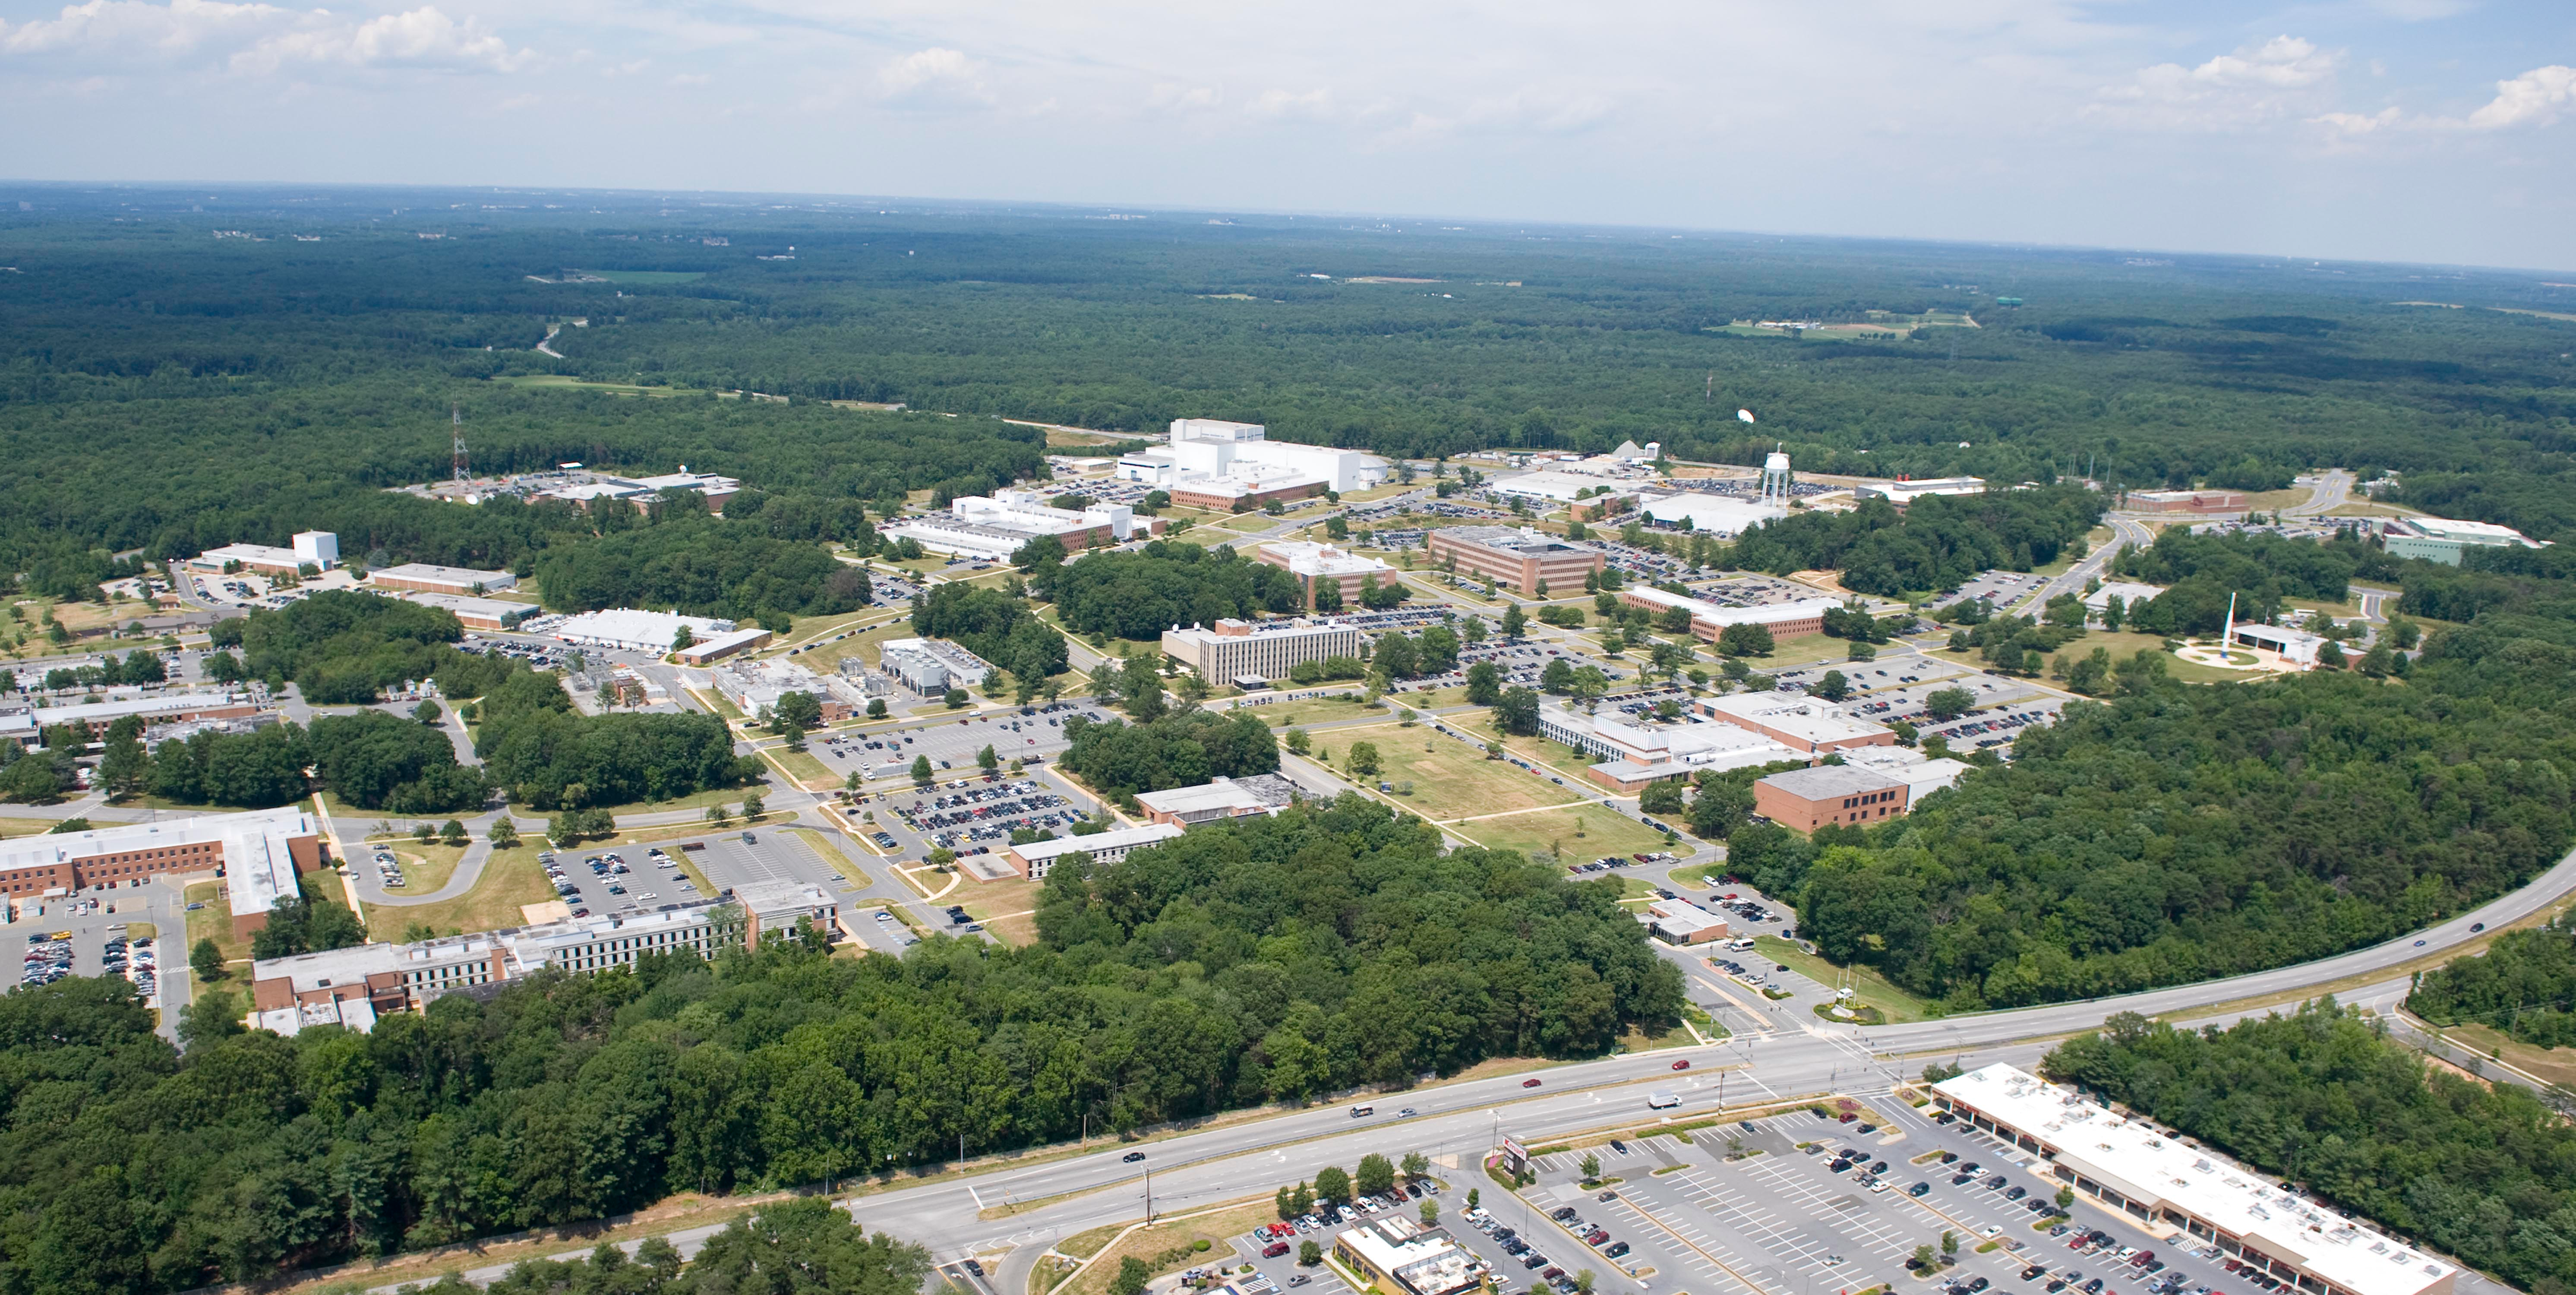

NASA's Goddard Space Flight Center

Aerial view of NASA's Goddard Space Flight Center in Greenbelt, Maryland, in 2010.

Credit: NASA Goddard/Bill Hrybyk